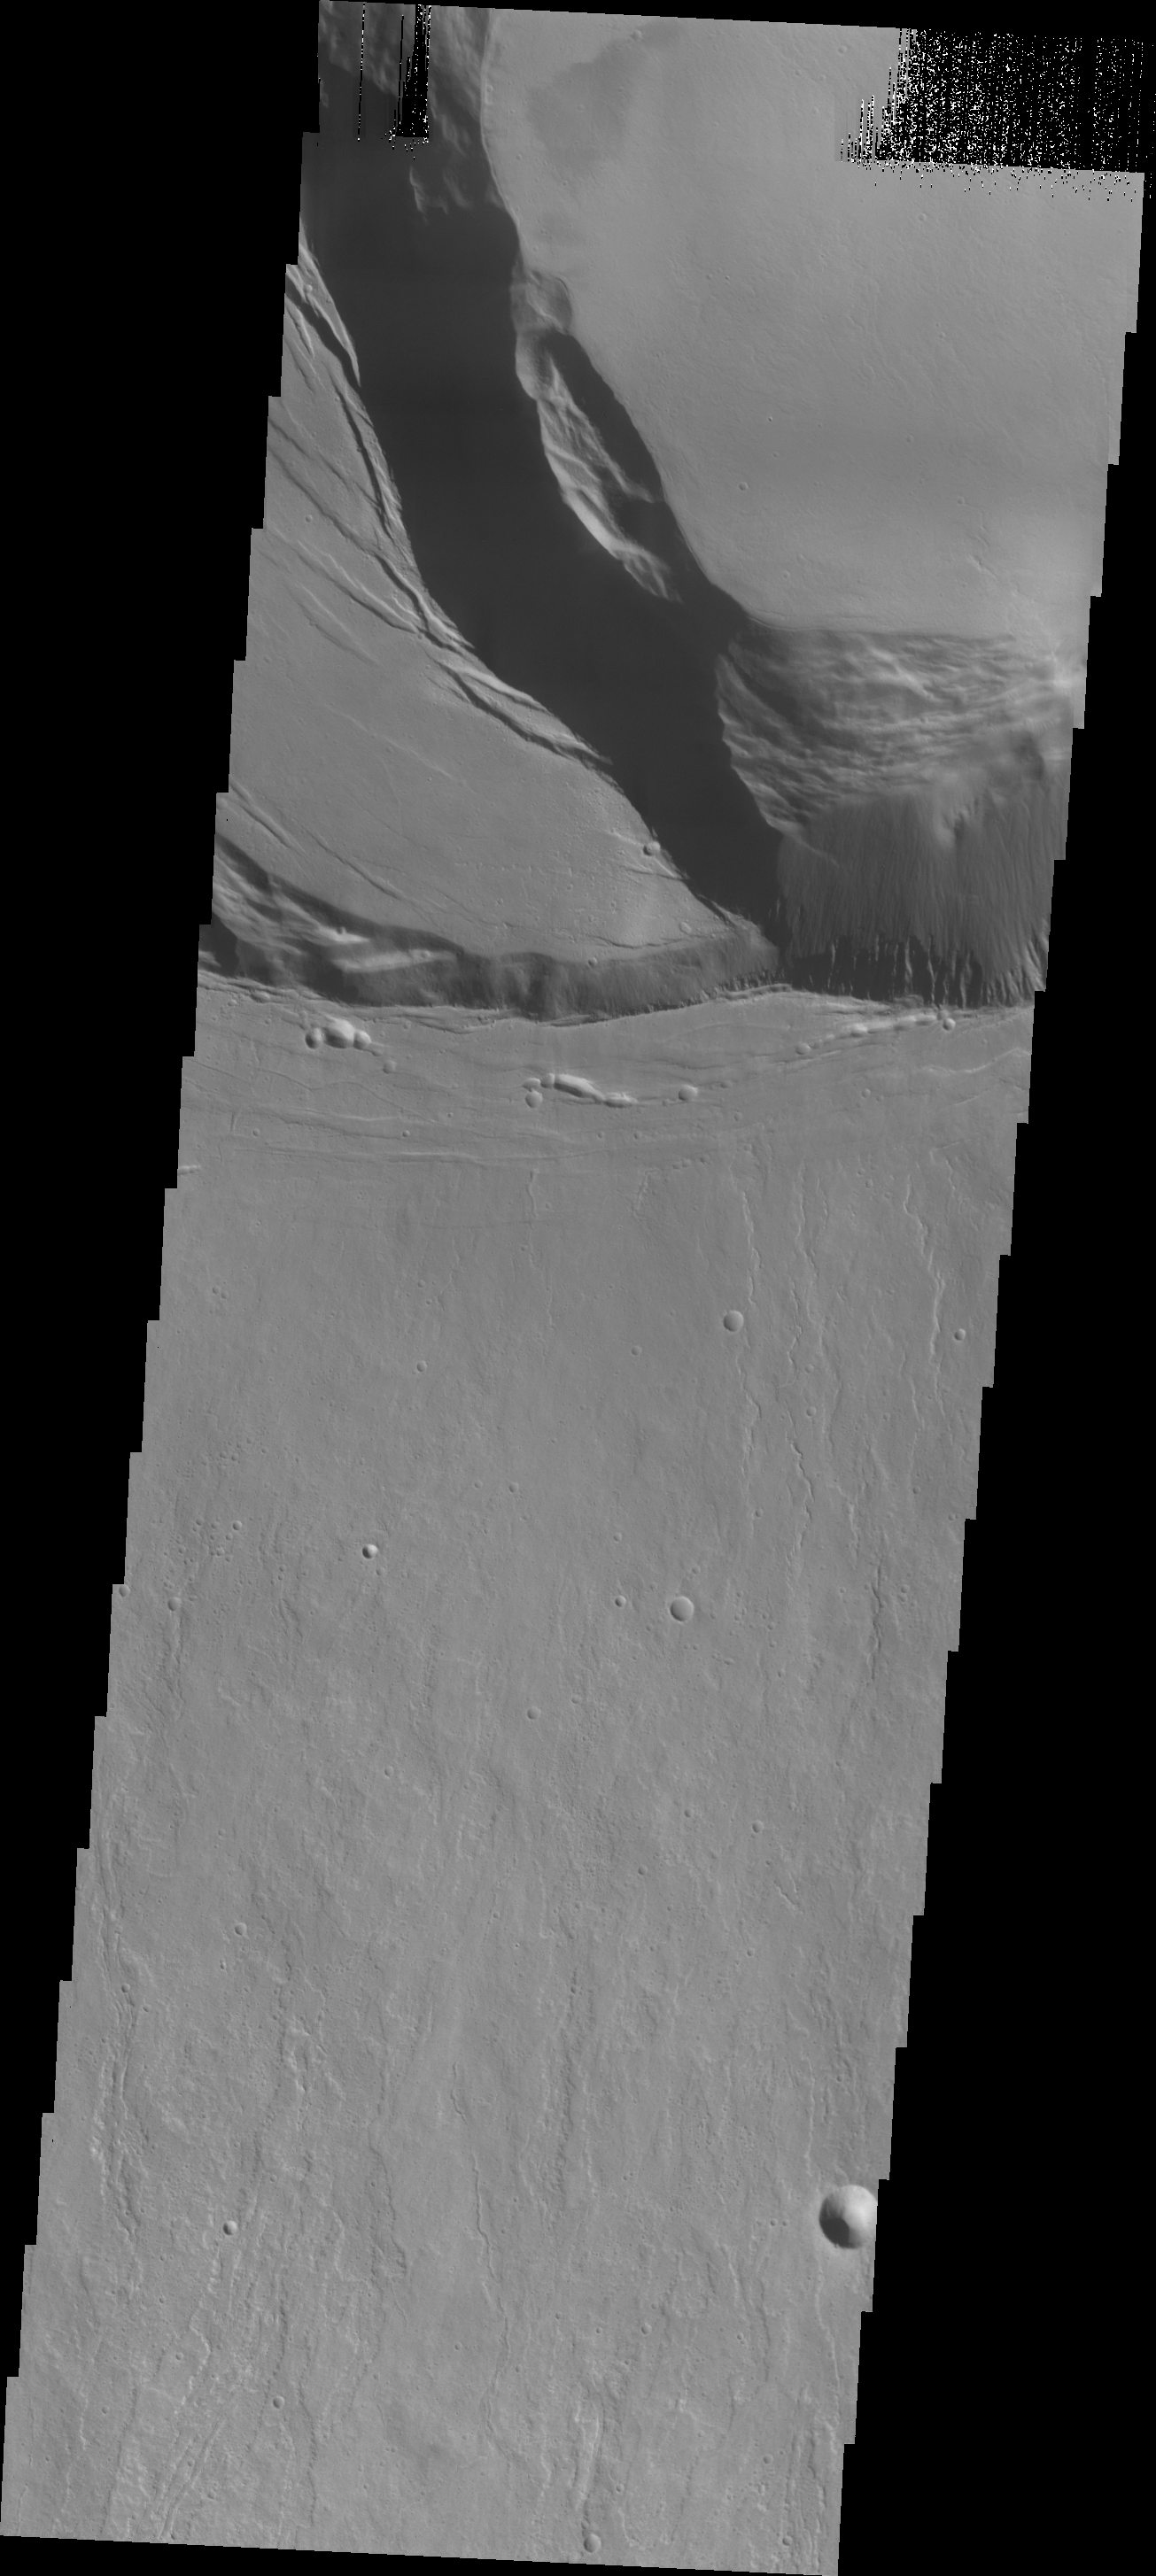

Ascraeus Mons

This VIS image shows the southern summit caldera of Ascraeus Mons.

Credit: NASA/JPL/ASU